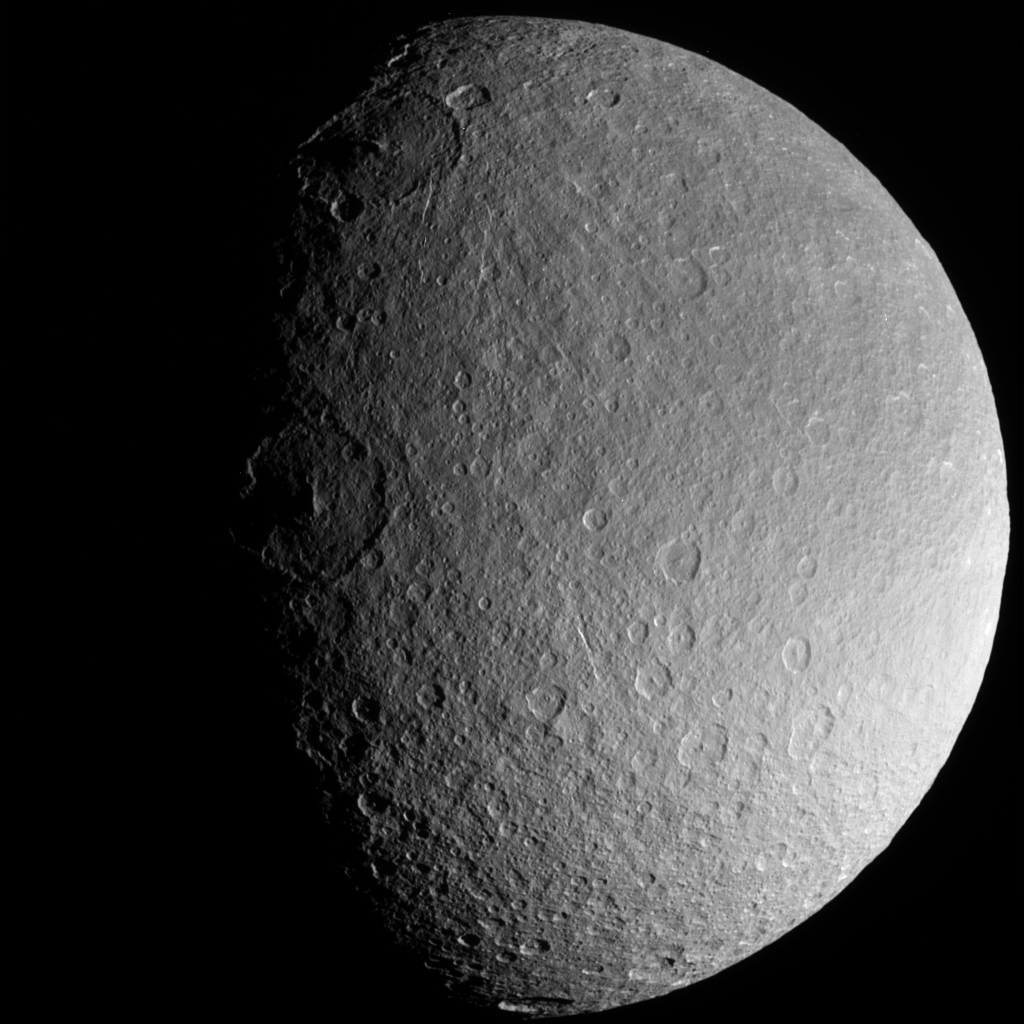

Frame-Filling Rhea

Saturn’s moon Rhea is an alien ice world, but in this frame-filling view it is vaguely familiar. Here, Rhea’s cratered surface looks in some ways similar to our own Moon, or the planet Mercury. But make no mistake — Rhea’s icy exterior would quickly melt if this moon were brought as close to the Sun as Mercury. Rhea is 1,528 kilometers (949 miles) across.

Instead, Rhea preserves a record of impacts at its post in the outer solar system. The large impact crater at the center left (near the terminator or boundary between day and night), called Izanagi, is just one of the numerous large impact basins on Rhea.

This view shows principally Rhea’s southern polar region, centered on 58 degrees South, 265 degrees West.

The image was taken in visible light with the Cassini spacecraft narrow-angle camera on Aug. 1, 2005, at a distance of approximately 255,000 kilometers (158,000 miles) from Rhea and at a Sun-Rhea-spacecraft, or phase, angle of 62 degrees. Image scale is 2 kilometers (1.2 miles) per pixel.

The Cassini-Huygens mission is a cooperative project of NASA, the European Space Agency and the Italian Space Agency. The Jet Propulsion Laboratory, a division of the California Institute of Technology in Pasadena, manages the mission for NASA’s Science Mission Directorate, Washington, D.C. The Cassini orbiter was designed, developed and assembled at JPL.

Credit: NASA/JPL/Space Science Institute